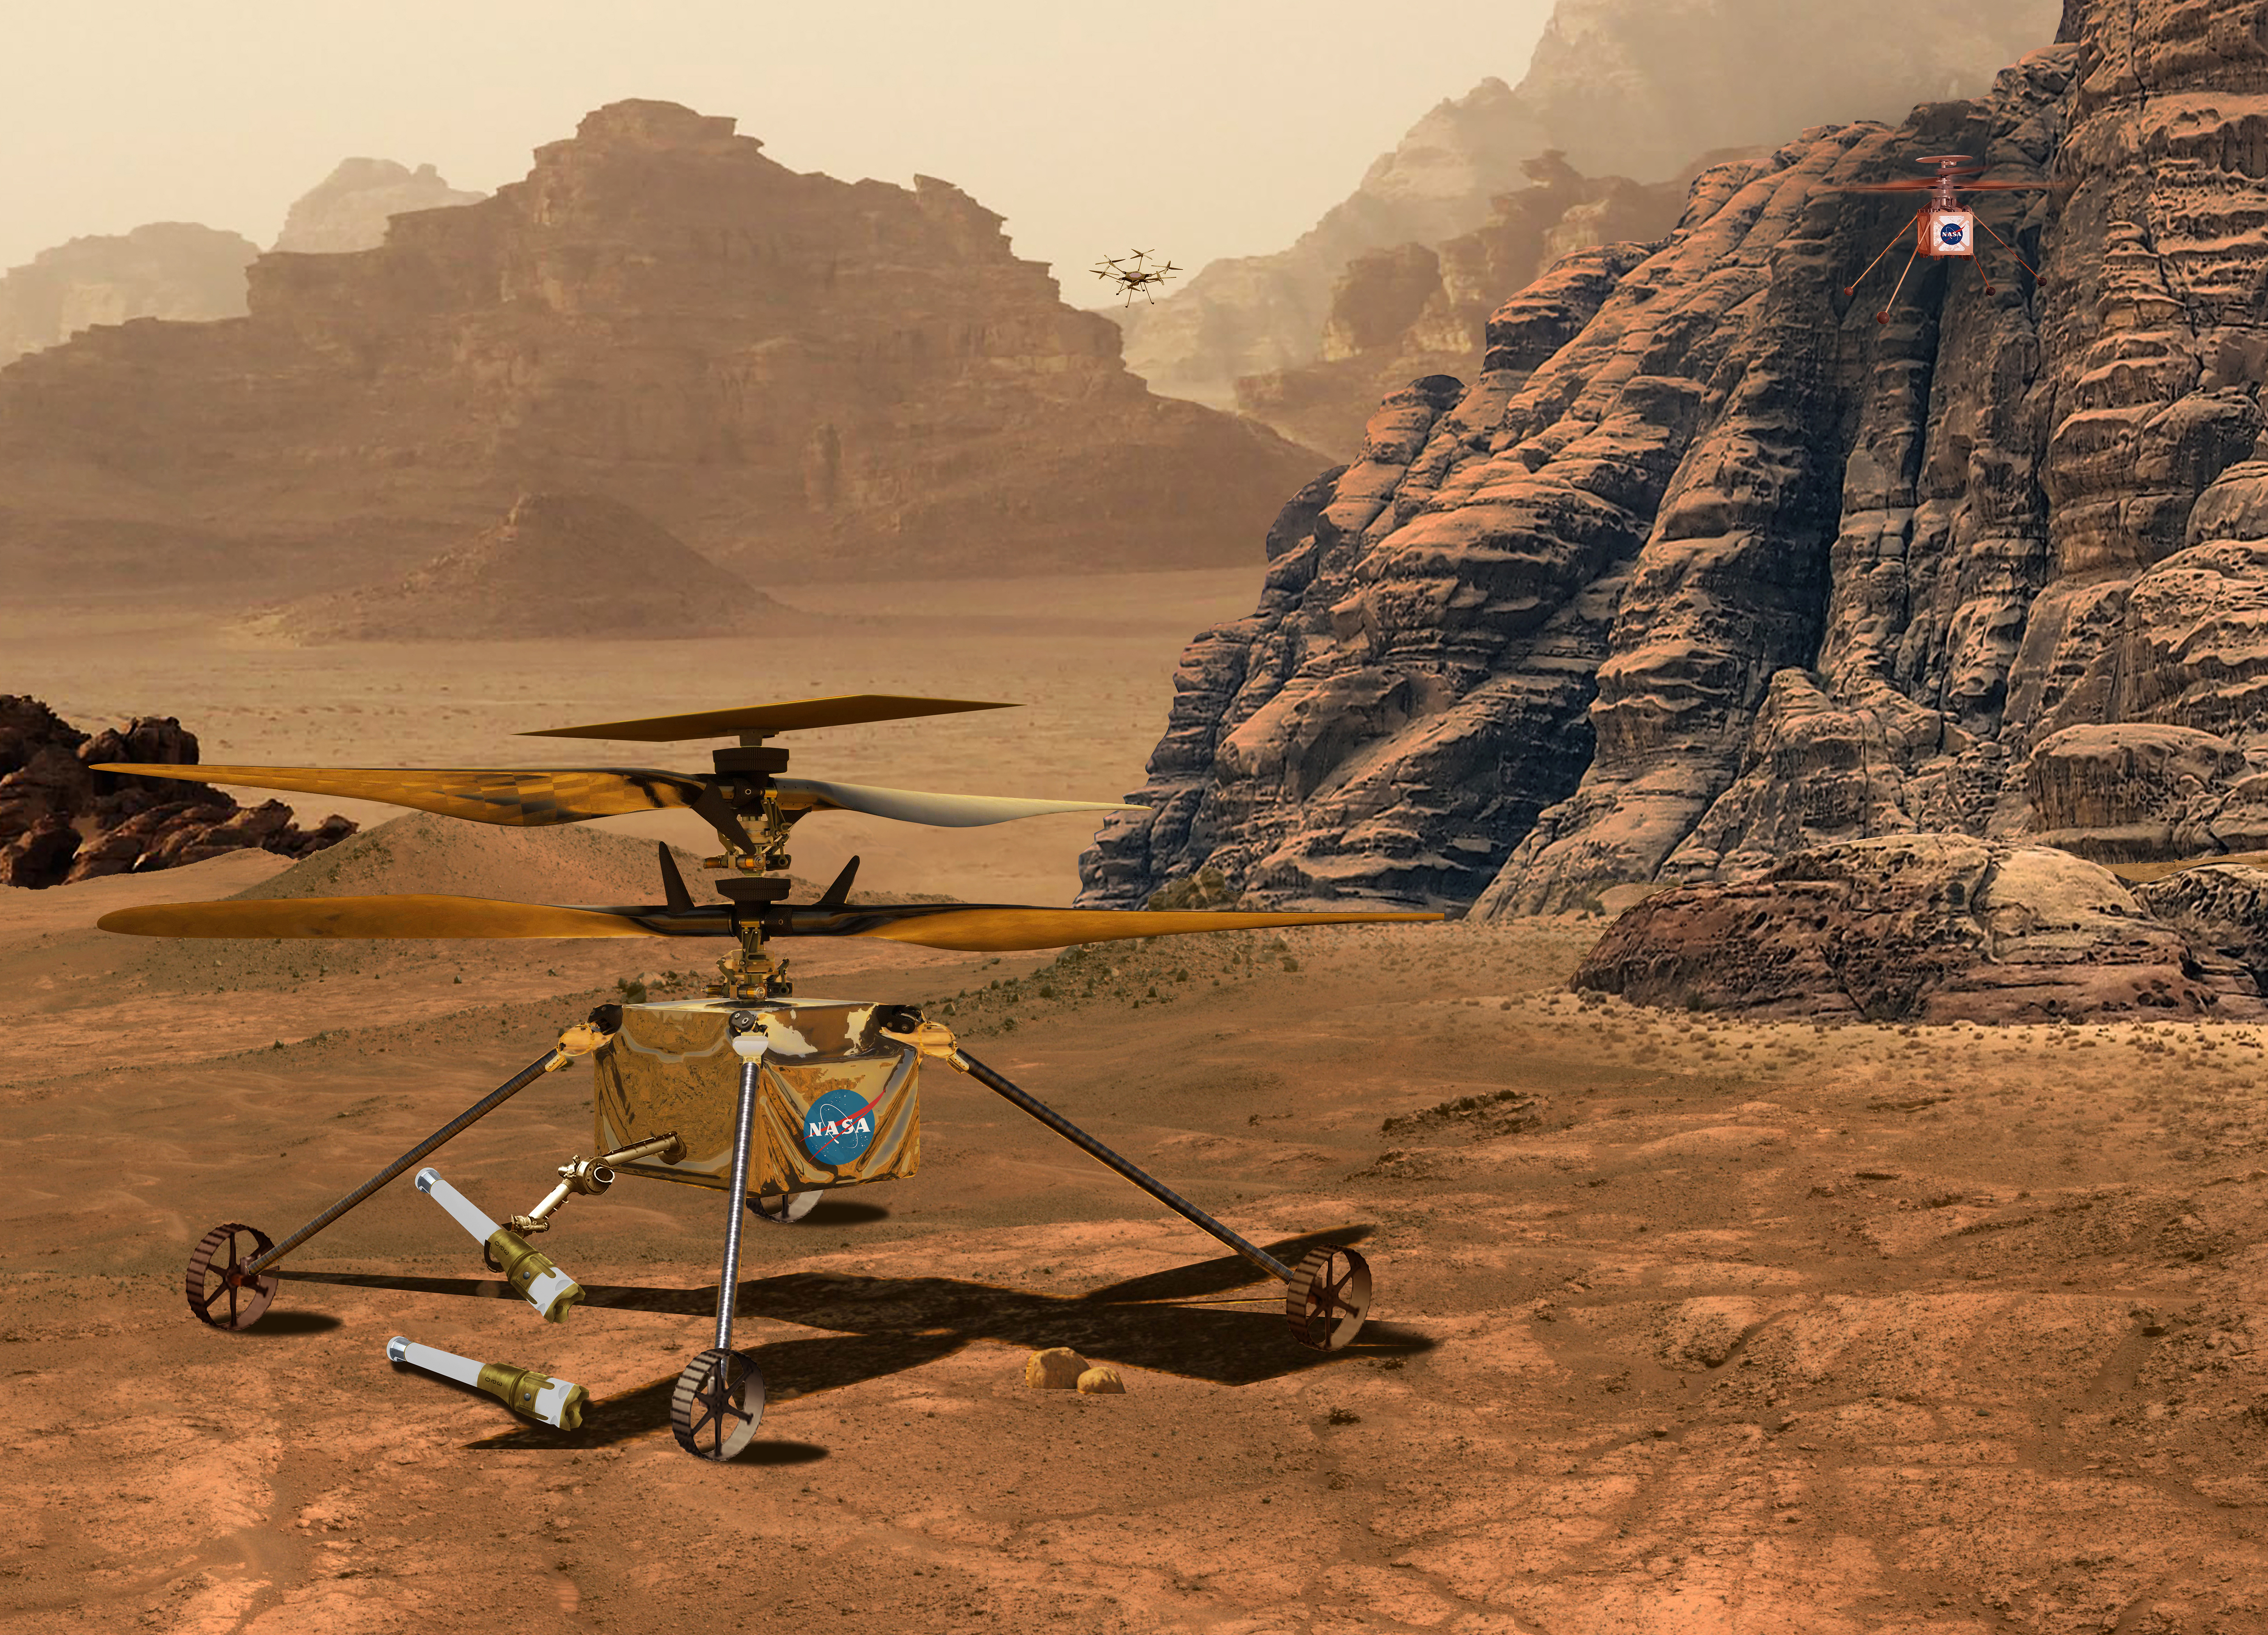

NASA’s Mars Helicopters: Present, Future, and Proposed

This illustration depicts three different of models of NASA’s solar-powered Mars helicopter.

In the upper right is the Ingenuity Mars Helicopter, currently operating at Jezero Crater.

Depicted in the foreground is one of two Sample Recovery Helicopters slated to fly to Mars as part of the Mars Sample Return Campaign. NASA is developing the Sample Recovery Helicopters to serve as backups to the agency’s Perseverance rover in transporting sample tubes to the Sample Return Lander.

In the upper center of image is the Mars Science Helicopter concept. A proposed follow-on to Ingenuity, the six-rotor Mars Science Helicopter could be used during future Mars missions to serve as an aerial scout and carry between 4.5 and 11 pounds (2 to 5 kilograms) of payload, including science instruments, to study terrain that rovers can’t reach.

Credit: NASA/JPL-Caltech